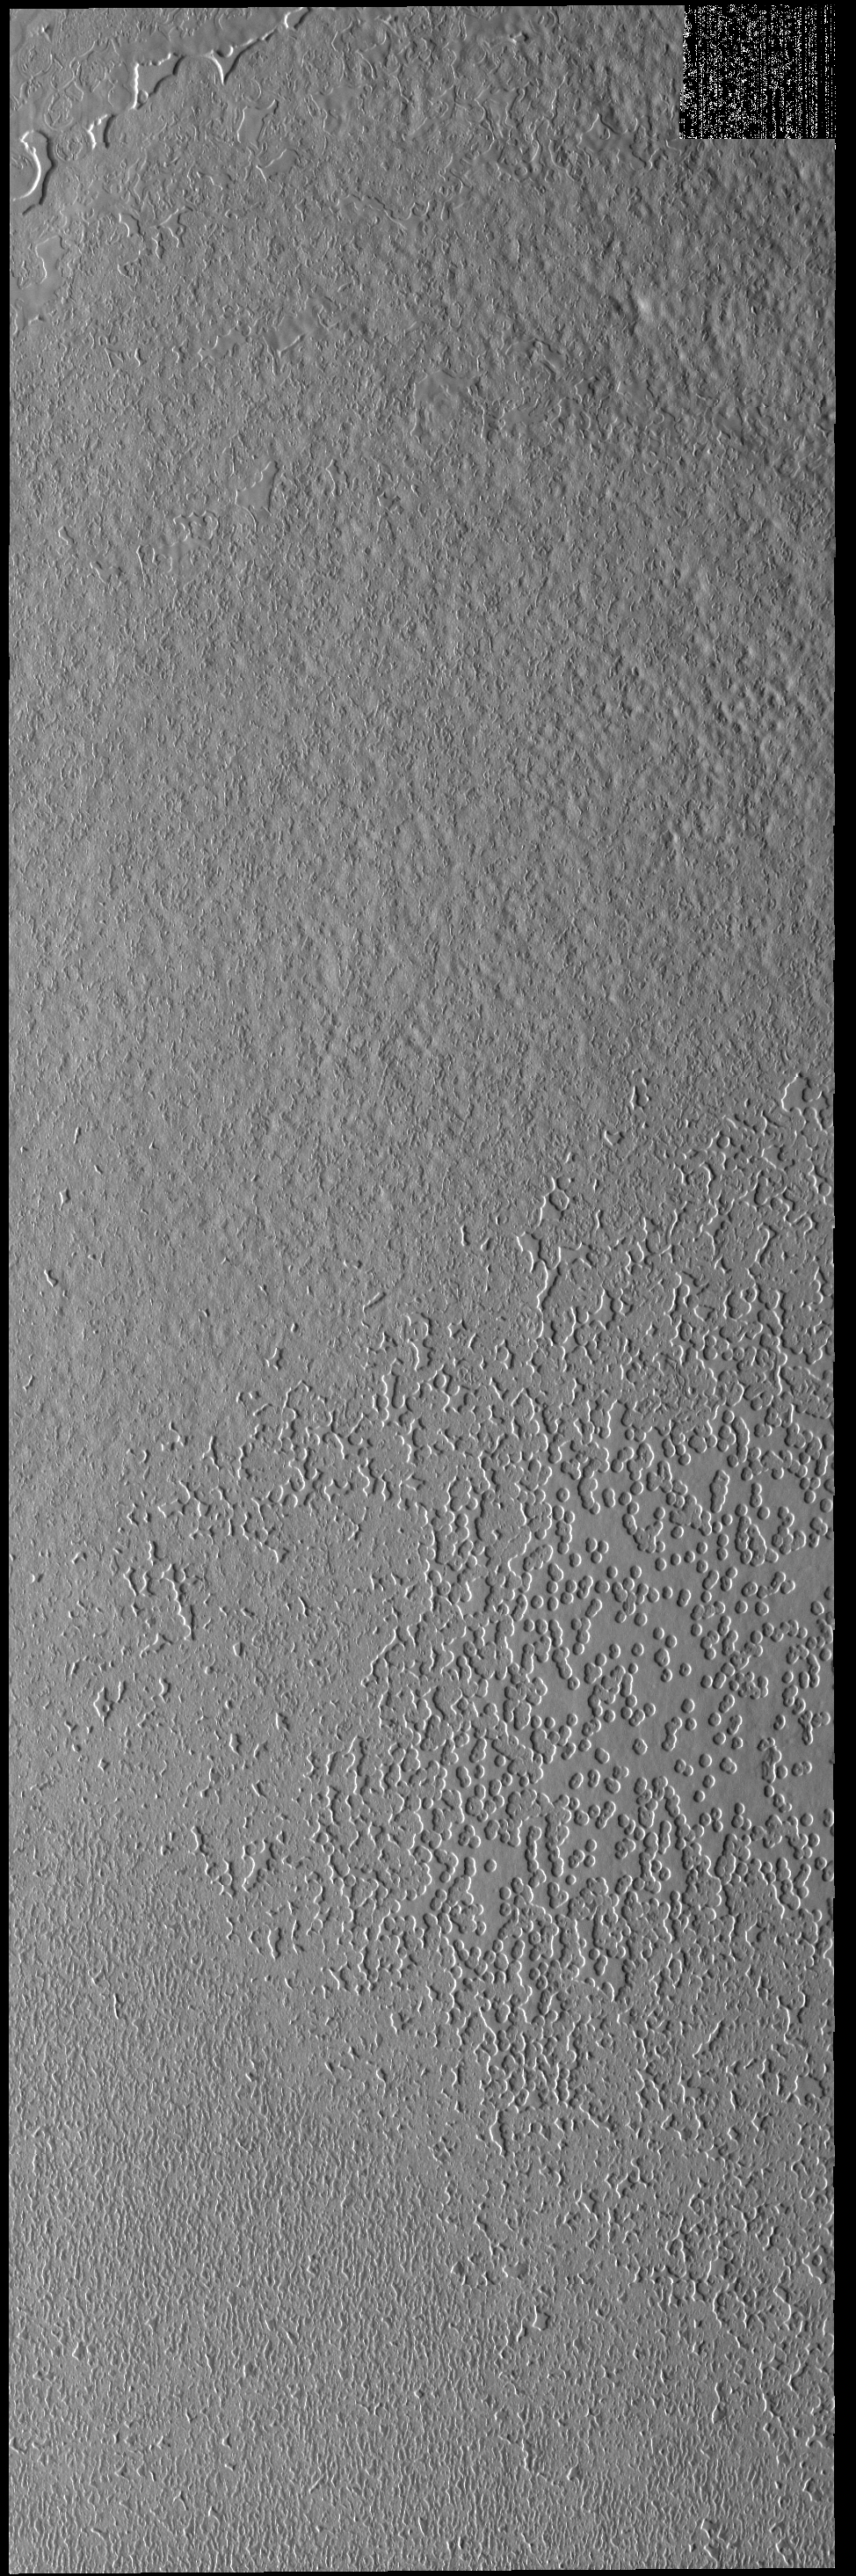

Polar Textures

Today’s polar image shows an unusual surface texture. The circular depressions look like swiss cheese.

Credit: NASA/JPL-Caltech/ASU